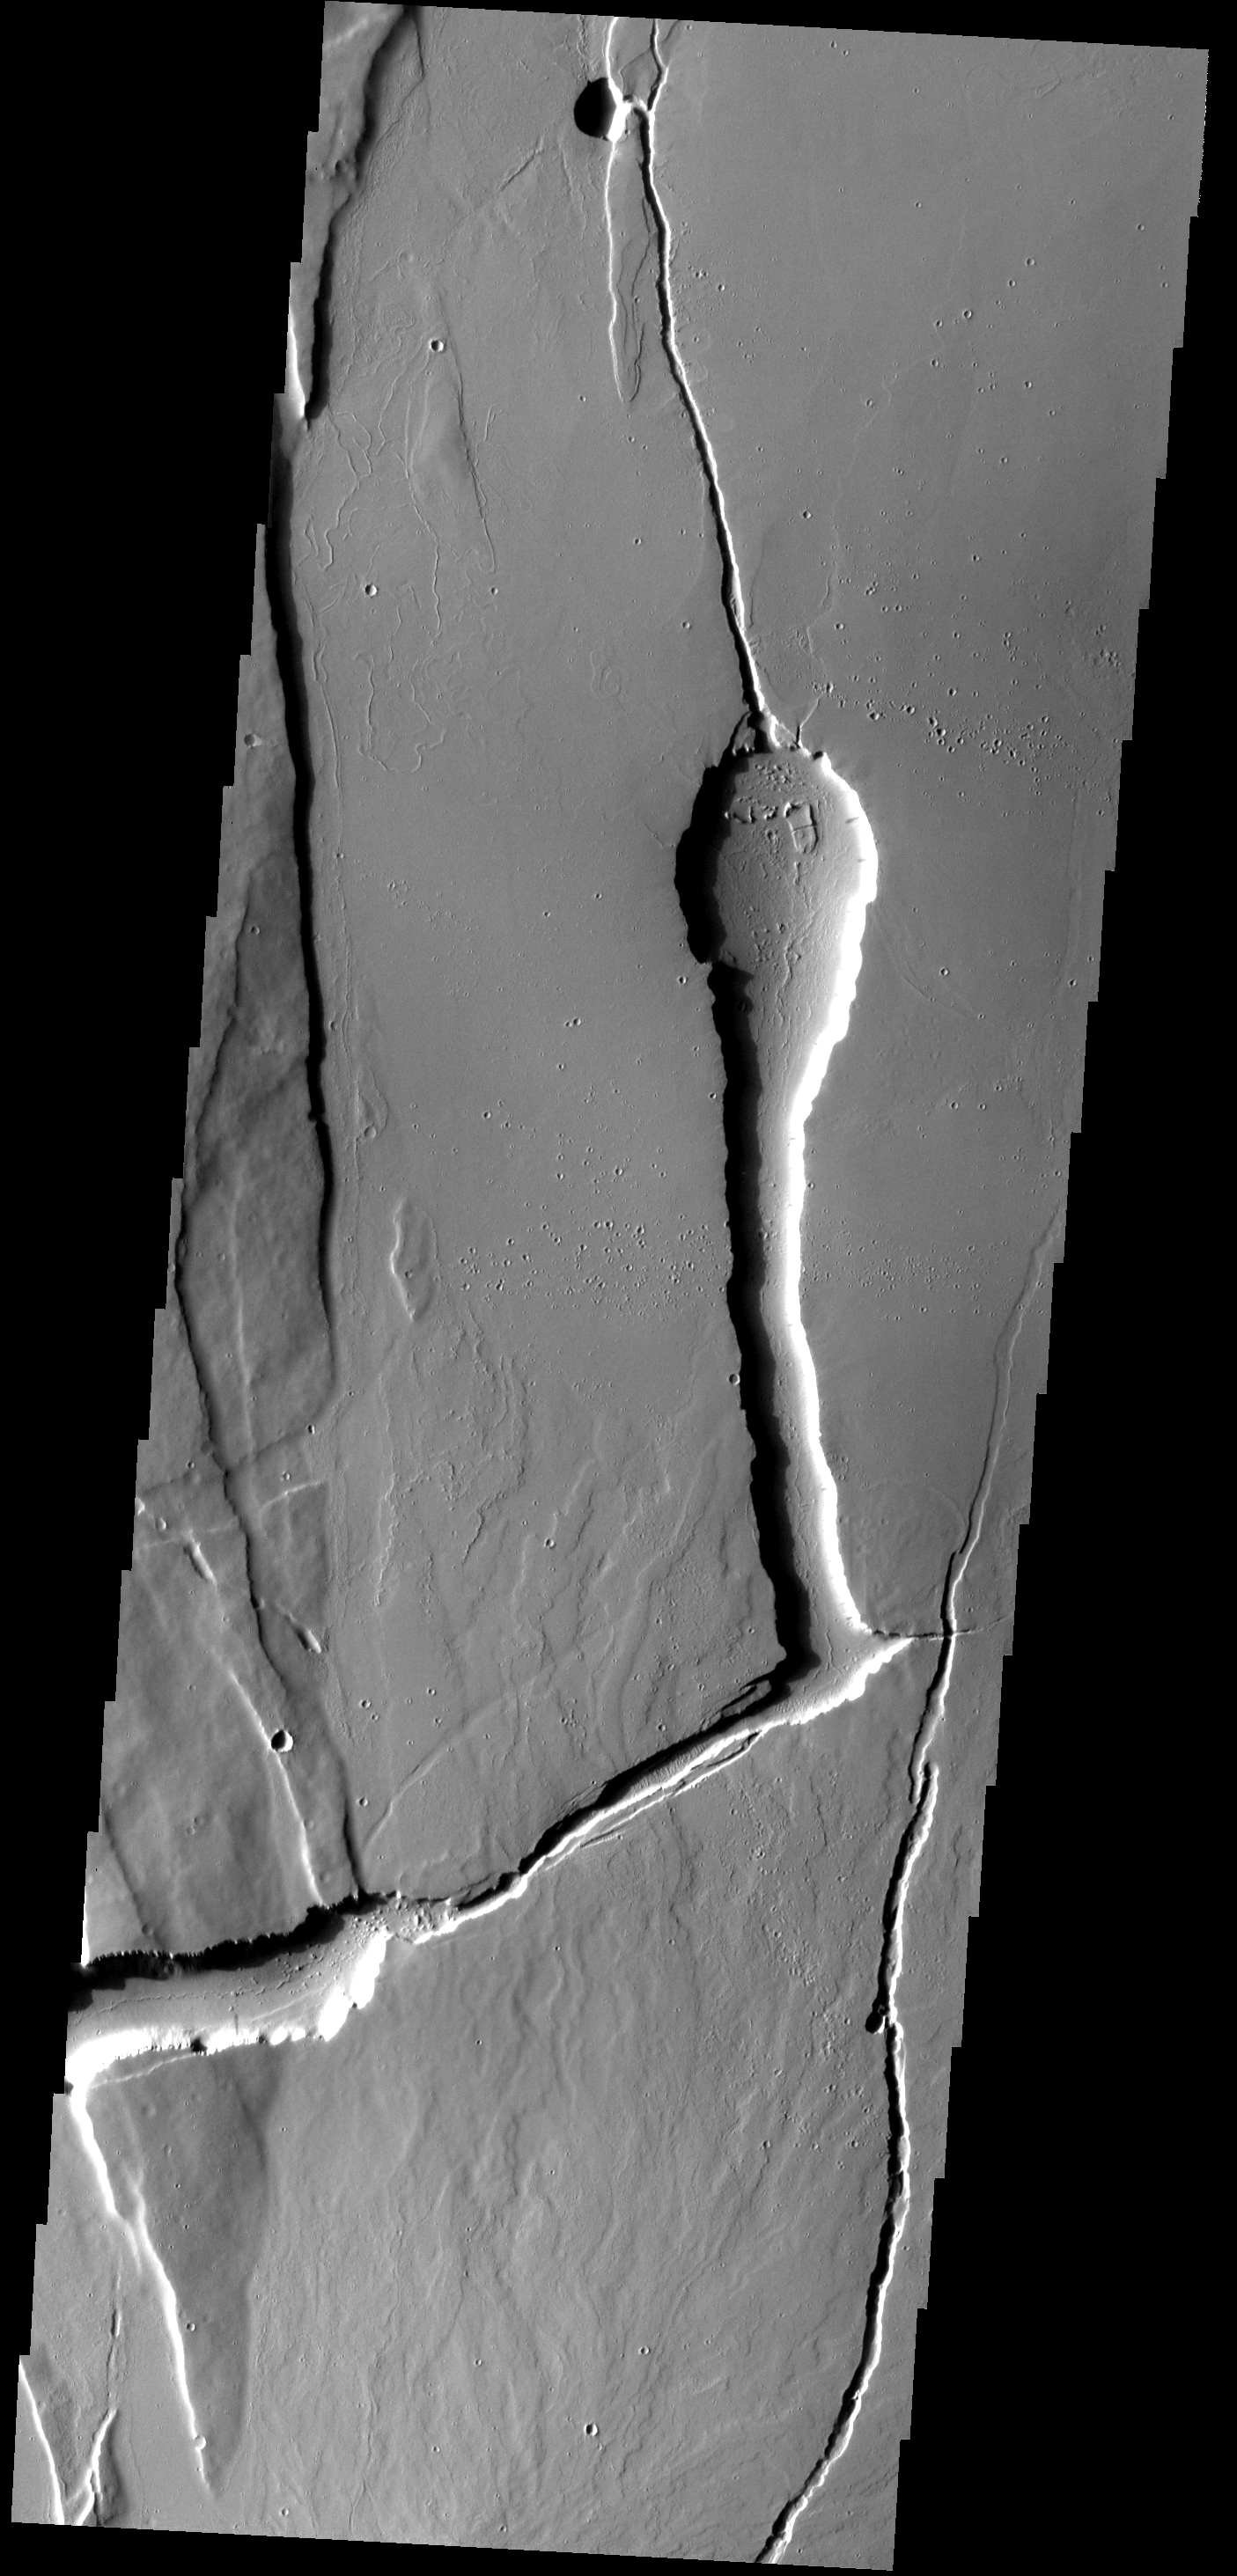

THEMIS ART #78

This channel feature in Ceraunius Fossae looks like a hooded cobra spitting venom.

Image information: VIS instrument. Latitude 28.3N, Longitude 250.2E. 18 meter/pixel resolution.

Please see the THEMIS Data Citation Note for details on crediting THEMIS images.

Note: this THEMIS visual image has not been radiometrically nor geometrically calibrated for this preliminary release. An empirical correction has been performed to remove instrumental effects. A linear shift has been applied in the cross-track and down-track direction to approximate spacecraft and planetary motion. Fully calibrated and geometrically projected images will be released through the Planetary Data System in accordance with Project policies at a later time.

NASA’s Jet Propulsion Laboratory manages the 2001 Mars Odyssey mission for NASA’s Office of Space Science, Washington, D.C. The Thermal Emission Imaging System (THEMIS) was developed by Arizona State University, Tempe, in collaboration with Raytheon Santa Barbara Remote Sensing. The THEMIS investigation is led by Dr. Philip Christensen at Arizona State University. Lockheed Martin Astronautics, Denver, is the prime contractor for the Odyssey project, and developed and built the orbiter. Mission operations are conducted jointly from Lockheed Martin and from JPL, a division of the California Institute of Technology in Pasadena.

Credit: NASA/JPL/ASU